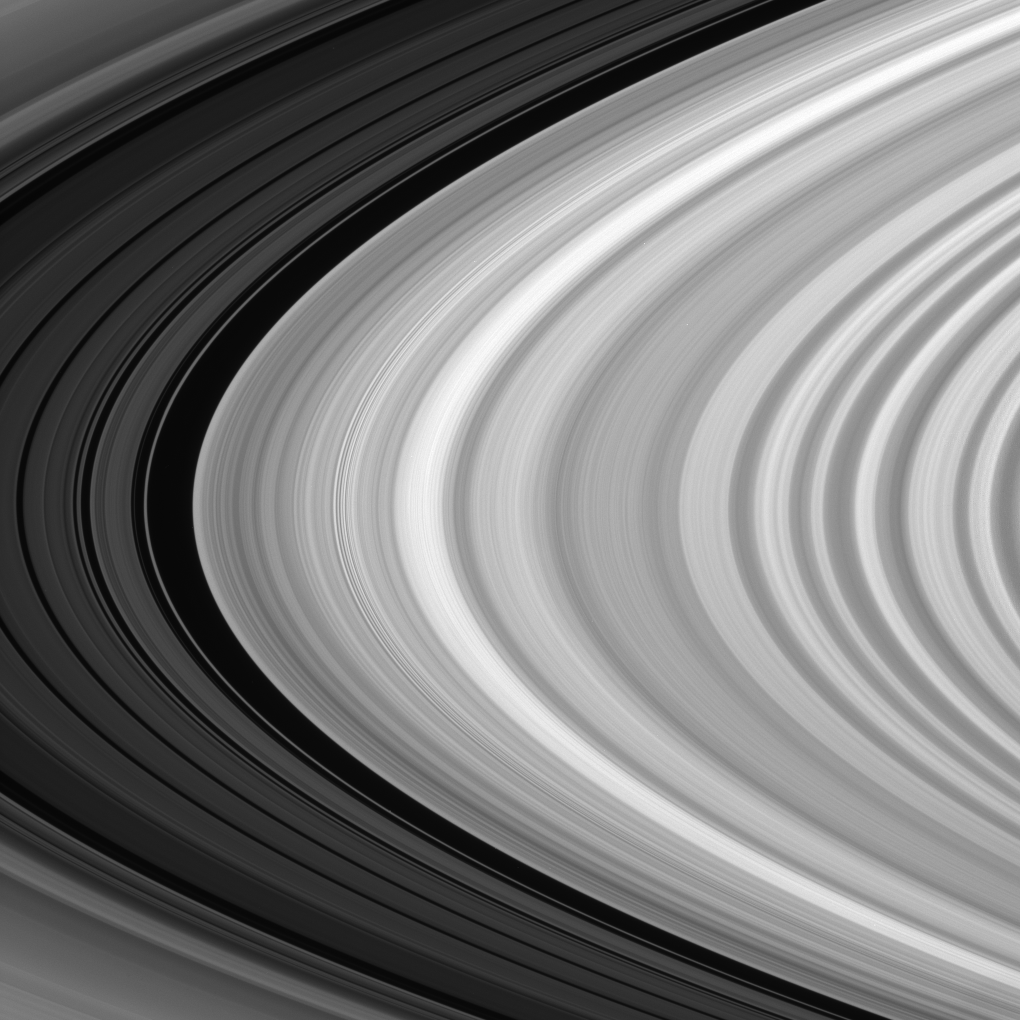

B Ring Terminus

The brilliant B ring ends abruptly at the Huygens Gap — the broad, dark band devoid of ring material seen here near left. This gap marks the inner edge of the Cassini Division, within which the five dim bands at left reside.

This view looks toward the sunlit side of the rings from about 6 degrees below the ringplane.

The image was taken in visible light with the Cassini spacecraft narrow-angle camera on Sept. 29, 2007. The view was obtained at a distance of approximately 1 million kilometers (637,000 miles) from Saturn. Image scale is 6 kilometers (4 miles) per pixel.

The Cassini-Huygens mission is a cooperative project of NASA, the European Space Agency and the Italian Space Agency. The Jet Propulsion Laboratory, a division of the California Institute of Technology in Pasadena, manages the mission for NASA’s Science Mission Directorate, Washington, D.C. The Cassini orbiter and its two onboard cameras were designed, developed and assembled at JPL. The imaging operations center is based at the Space Science Institute in Boulder, Colo.

Credit: NASA/JPL/Space Science Institute